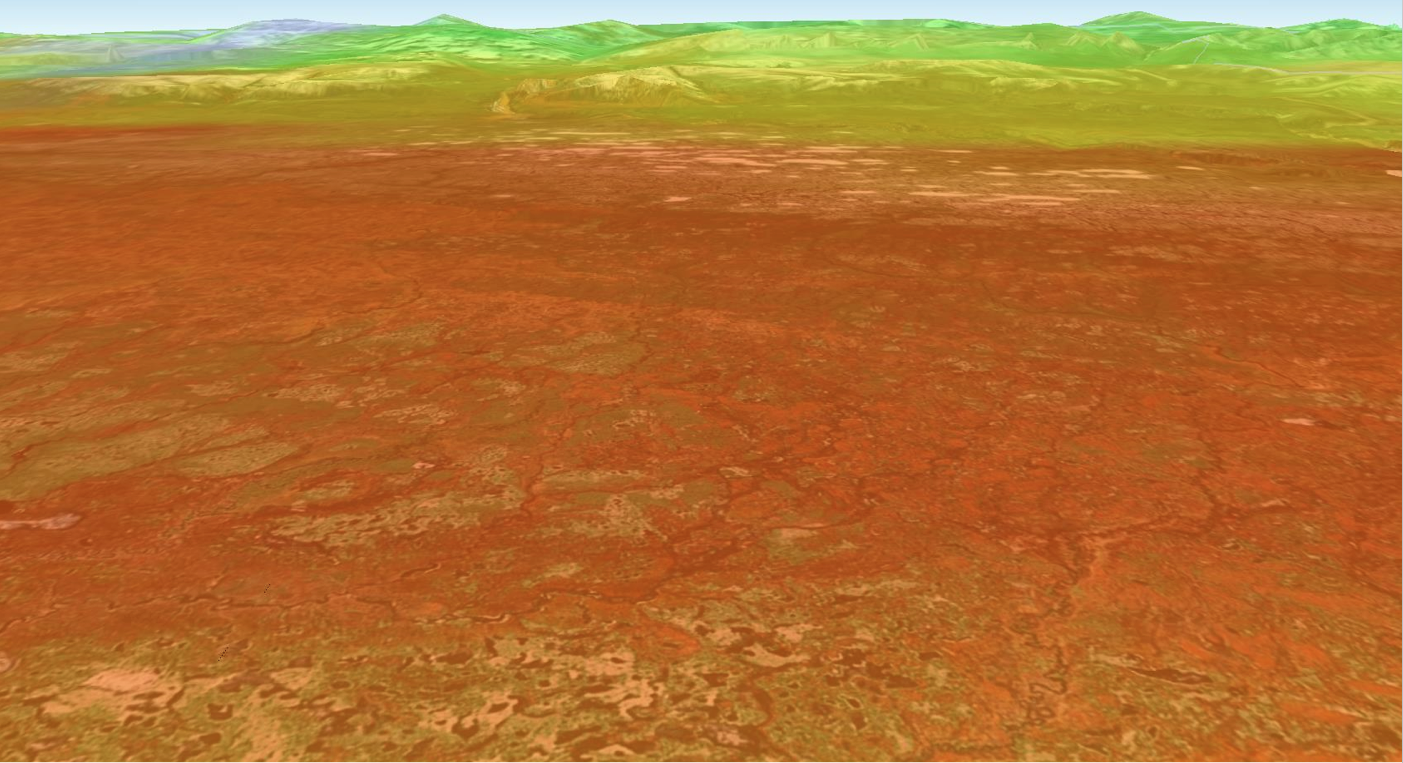

NASA Finds Sea Ice Driving Arctic Air Pollutants (Northwest Territories)

Bromine explosion on March 13, 2008 across the western Northwest Territories in Canada looking toward the Mackenzie Mountains at the horizon, which prevented the bromine from crossing over into Alaska. The bromine explosion is depicted in the foreground by the red-orange areas, while the green shades at high altitudes on the mountains represent areas where there was no increase in bromine.

The bromine measurements are from the Global Ozone Monitoring Experiment-2 (GOME-2) instrument aboard the MetOp-A satellite. GOME-2 is developed by the German Aerospace Center (DLR). MetOp-A is operated by the European Organization for the Exploitation of Meteorological Satellites (EUMETSAT).

A team from the United States, Canada, Germany, and the United Kingdom, led by Son Nghiem of NASA’s Jet Propulsion Laboratory in Pasadena, Calif., produced the study, which has been accepted for publication in the Journal of Geophysical Research- Atmospheres. The team combined data from six NASA, European Space Agency and Canadian Space Agency satellites; field observations and a model of how air moves in the atmosphere to link Arctic sea ice changes to bromine explosions over the Beaufort Sea, extending to the Amundsen Gulf in the Canadian Arctic. JPL is managed for NASA by the California Institute of Technology in Pasadena.

Credit: NASA/JPL-Caltech/University of Bremen